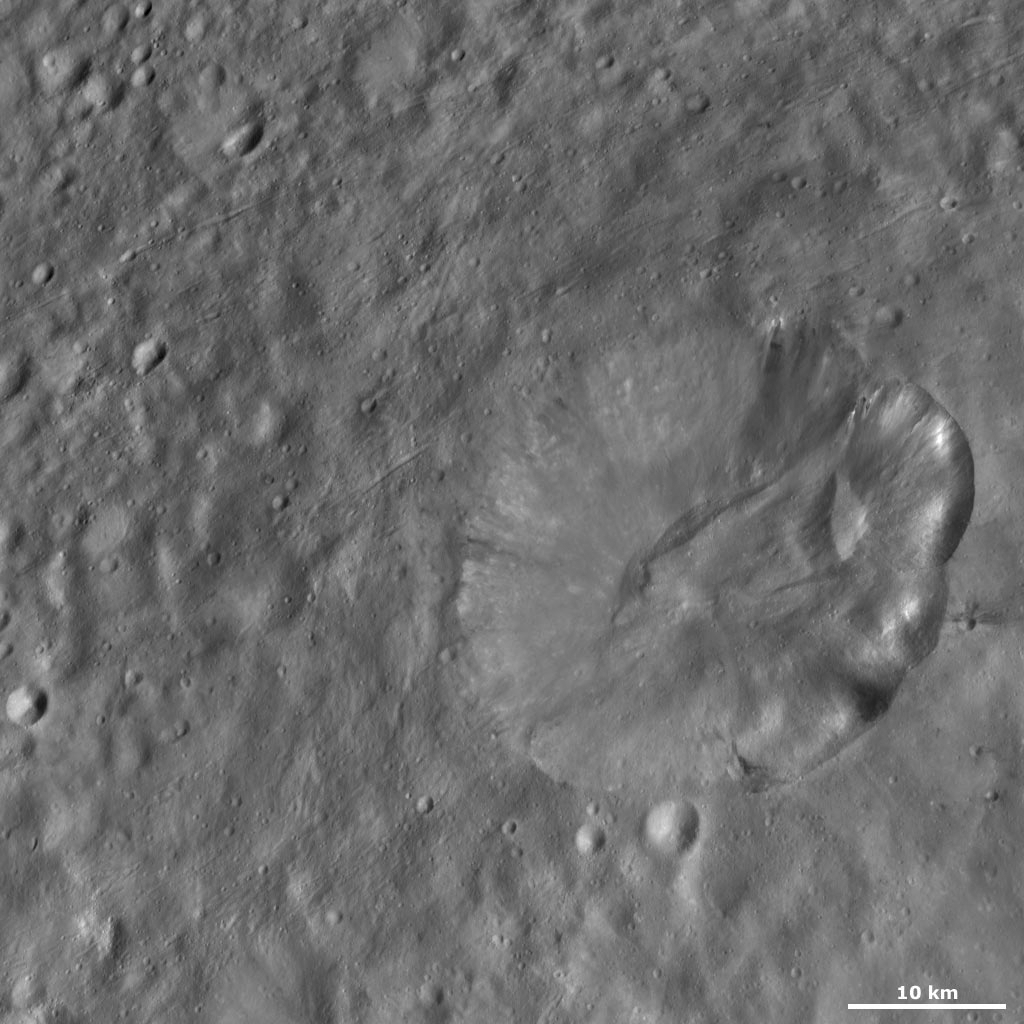

Octavia Crater

This Dawn framing camera (FC) image of Vesta shows Octavia crater, which is the large crater in the right of the image. Octavia crater dominates the landscape of Vesta that is visible in this image: it is approximately 30 kilometers (19 miles) in diameter and the next largest crater is only approximately 4 kilometers (2 miles) in diameter. Octavia’s rim is fresher on the right side and more degraded on the left side. The left side may be more degraded due to slumping of material into the center of the crater. There is a linear build-up of material in the center of the crater, which probably accumulated from slumping. The fresher part of the rim has a scalloped edge and there is no obvious cause visible in the image for this particular morphology. There are patches of dark and bright material throughout the crater, most noticeably below the rim on the right side.

The Dawn mission to Vesta and Ceres is managed by NASA’s Jet Propulsion Laboratory, a division of the California Institute of Technology in Pasadena, for NASA’s Science Mission Directorate, Washington D.C. UCLA is responsible for overall Dawn mission science. The Dawn framing cameras have been developed and built under the leadership of the Max Planck Institute for Solar System Research, Katlenburg-Lindau, Germany, with significant contributions by DLR German Aerospace Center, Institute of Planetary Research, Berlin, and in coordination with the Institute of Computer and Communication Network Engineering, Braunschweig. The Framing Camera project is funded by the Max Planck Society, DLR, and NASA/JPL.

Credit: NASA/JPL-Caltech/UCLA/MPS/DLR/IDA